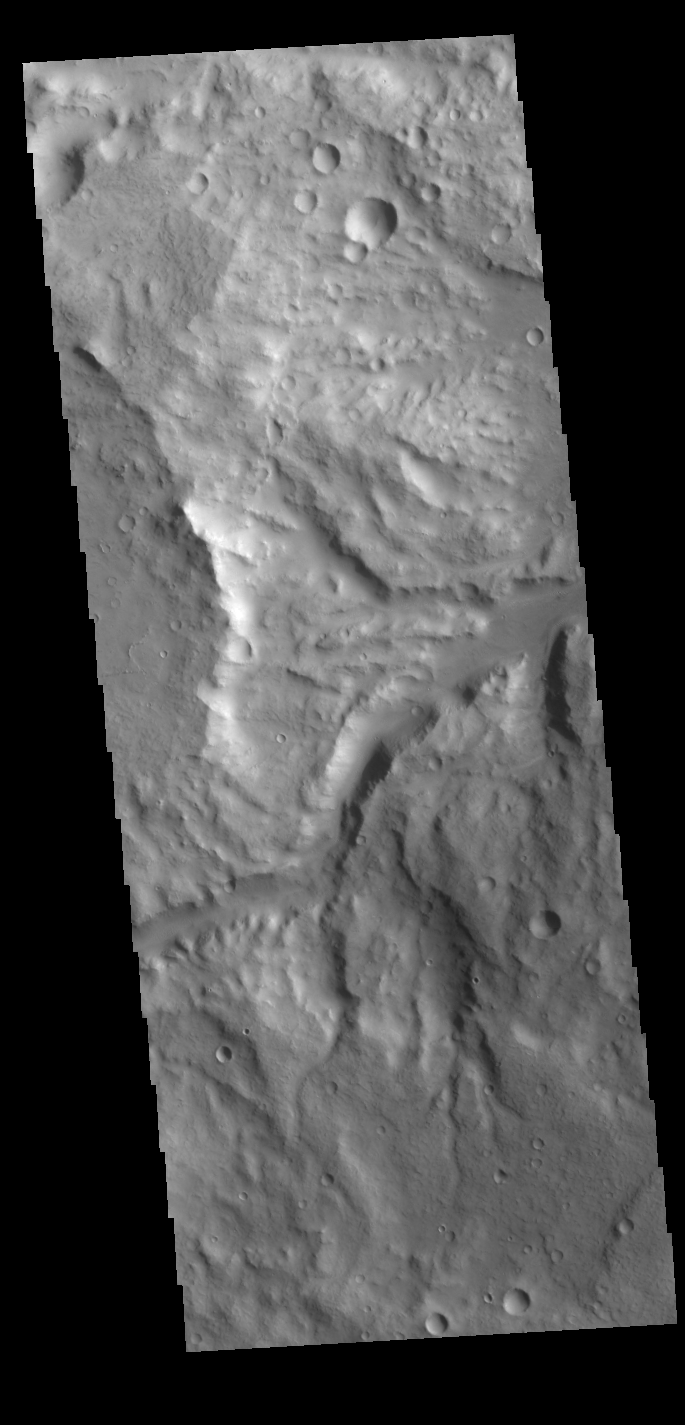

Terra Cimmeria Channels

This VIS image shows one of the many unnamed channels in northern Terra Cimmeria. The channels are draining from the highland to the lower elevation of Elysium Planitia.

Credit: NASA/JPL-Caltech/ASU